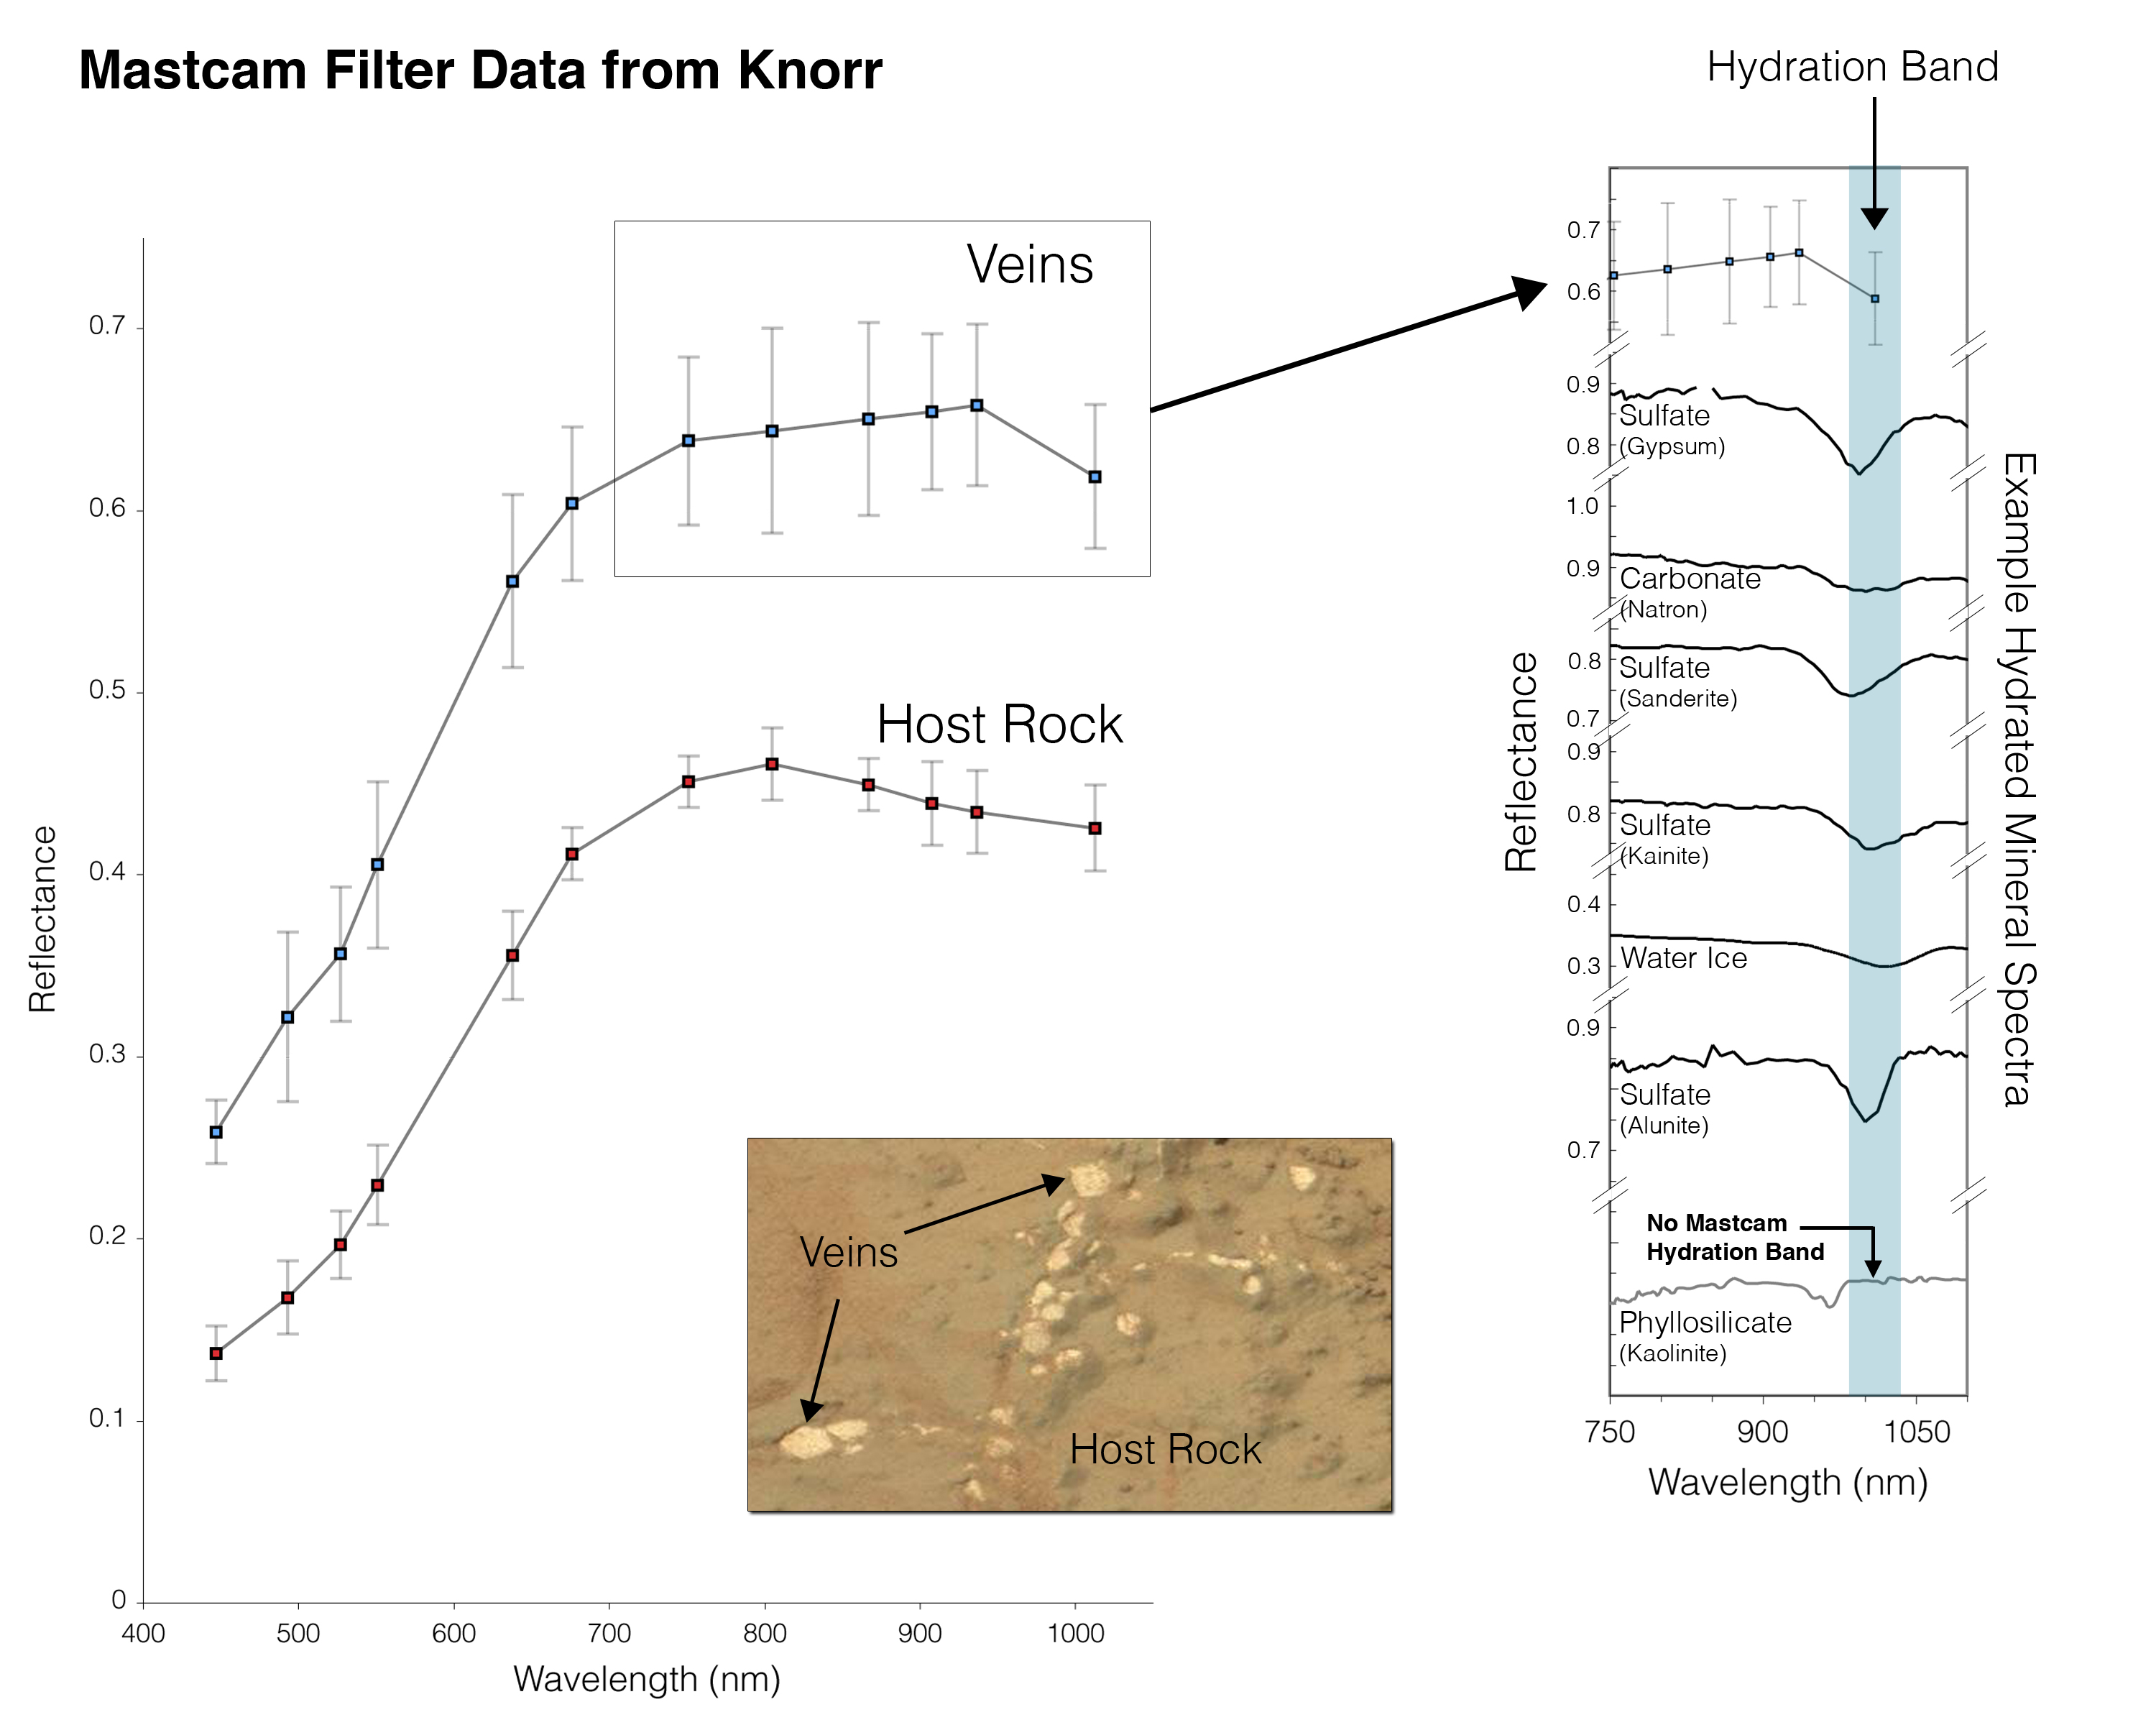

Indication of Hydration in Veins and Nodules of ‘Knorr’ in ‘Yellowknife Bay’

At different locations on the surface of the same rock, scientists can use the Mast Camera (Mastcam) on NASA’s Mars rover Curiosity to measure the amount of reflected light at a series of different wavelengths. This yields spectral information that can be an indicator of composition.

The inset photograph in the lower center of this graphic shows two locations on a rock target called “Knorr,” where Mastcam spectral measurements were made: A light-toned vein and part of the host rock. Knorr is in the “Yellowknife Bay” area of Gale Crater, close to Curiosity’s “John Klein” rock drilling site.

The main graph shows the spectra recorded at those two points, with increasing wavelengths of visible light and near-infrared light from left to right, and with increasing intensity of reflectance from bottom to top. The bright vein shows greater reflectance through the range of wavelengths assessed. The shapes of the two curves also differ, especially where the vein spectrum dips in the near-infrared wavelengths. The range of wavelengths included in box-outlined portion of the vein spectrum is shown at the top of the group of reference spectra to the right. These reference spectra show how the dip in reflectance at those wavelengths in the vein material corresponds to dips in those wavelengths in several types of hydrated minerals — minerals that have molecules of water bound into their crystalline structure, including hydrated calcium-sulfates. Mastcam is not sensitive to all hydrated minerals, however, including many phyllosilicates.

Curiosity’s Mastcam was built and is operated by Malin Space Science Systems, San Diego.

NASA’s Jet Propulsion Laboratory, Pasadena, Calif., manages the Mars Science Laboratory Project and the mission’s Curiosity rover for NASA’s Science Mission Directorate in Washington. The rover was designed and assembled at JPL, a division of the California Institute of Technology in Pasadena.

Credit: NASA/JPL-Caltech/MSSS/ASU